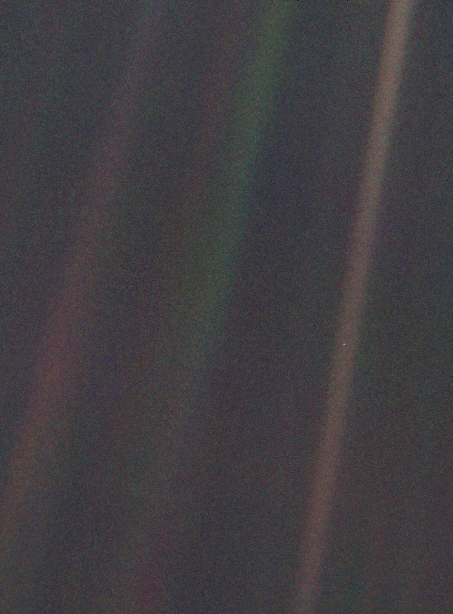

Solar System Portrait – Earth as ‘Pale Blue Dot’

This narrow-angle color image of the Earth, dubbed ‘Pale Blue Dot’, is a part of the first ever ‘portrait’ of the solar system taken by Voyager 1. The spacecraft acquired a total of 60 frames for a mosaic of the solar system from a distance of more than 4 billion miles from Earth and about 32 degrees above the ecliptic. From Voyager’s great distance Earth is a mere point of light, less than the size of a picture element even in the narrow-angle camera. Earth was a crescent only 0.12 pixel in size. Coincidentally, Earth lies right in the center of one of the scattered light rays resulting from taking the image so close to the sun. This blown-up image of the Earth was taken through three color filters — violet, blue and green — and recombined to produce the color image. The background features in the image are artifacts resulting from the magnification.

Credit: NASA/JPL-Caltech